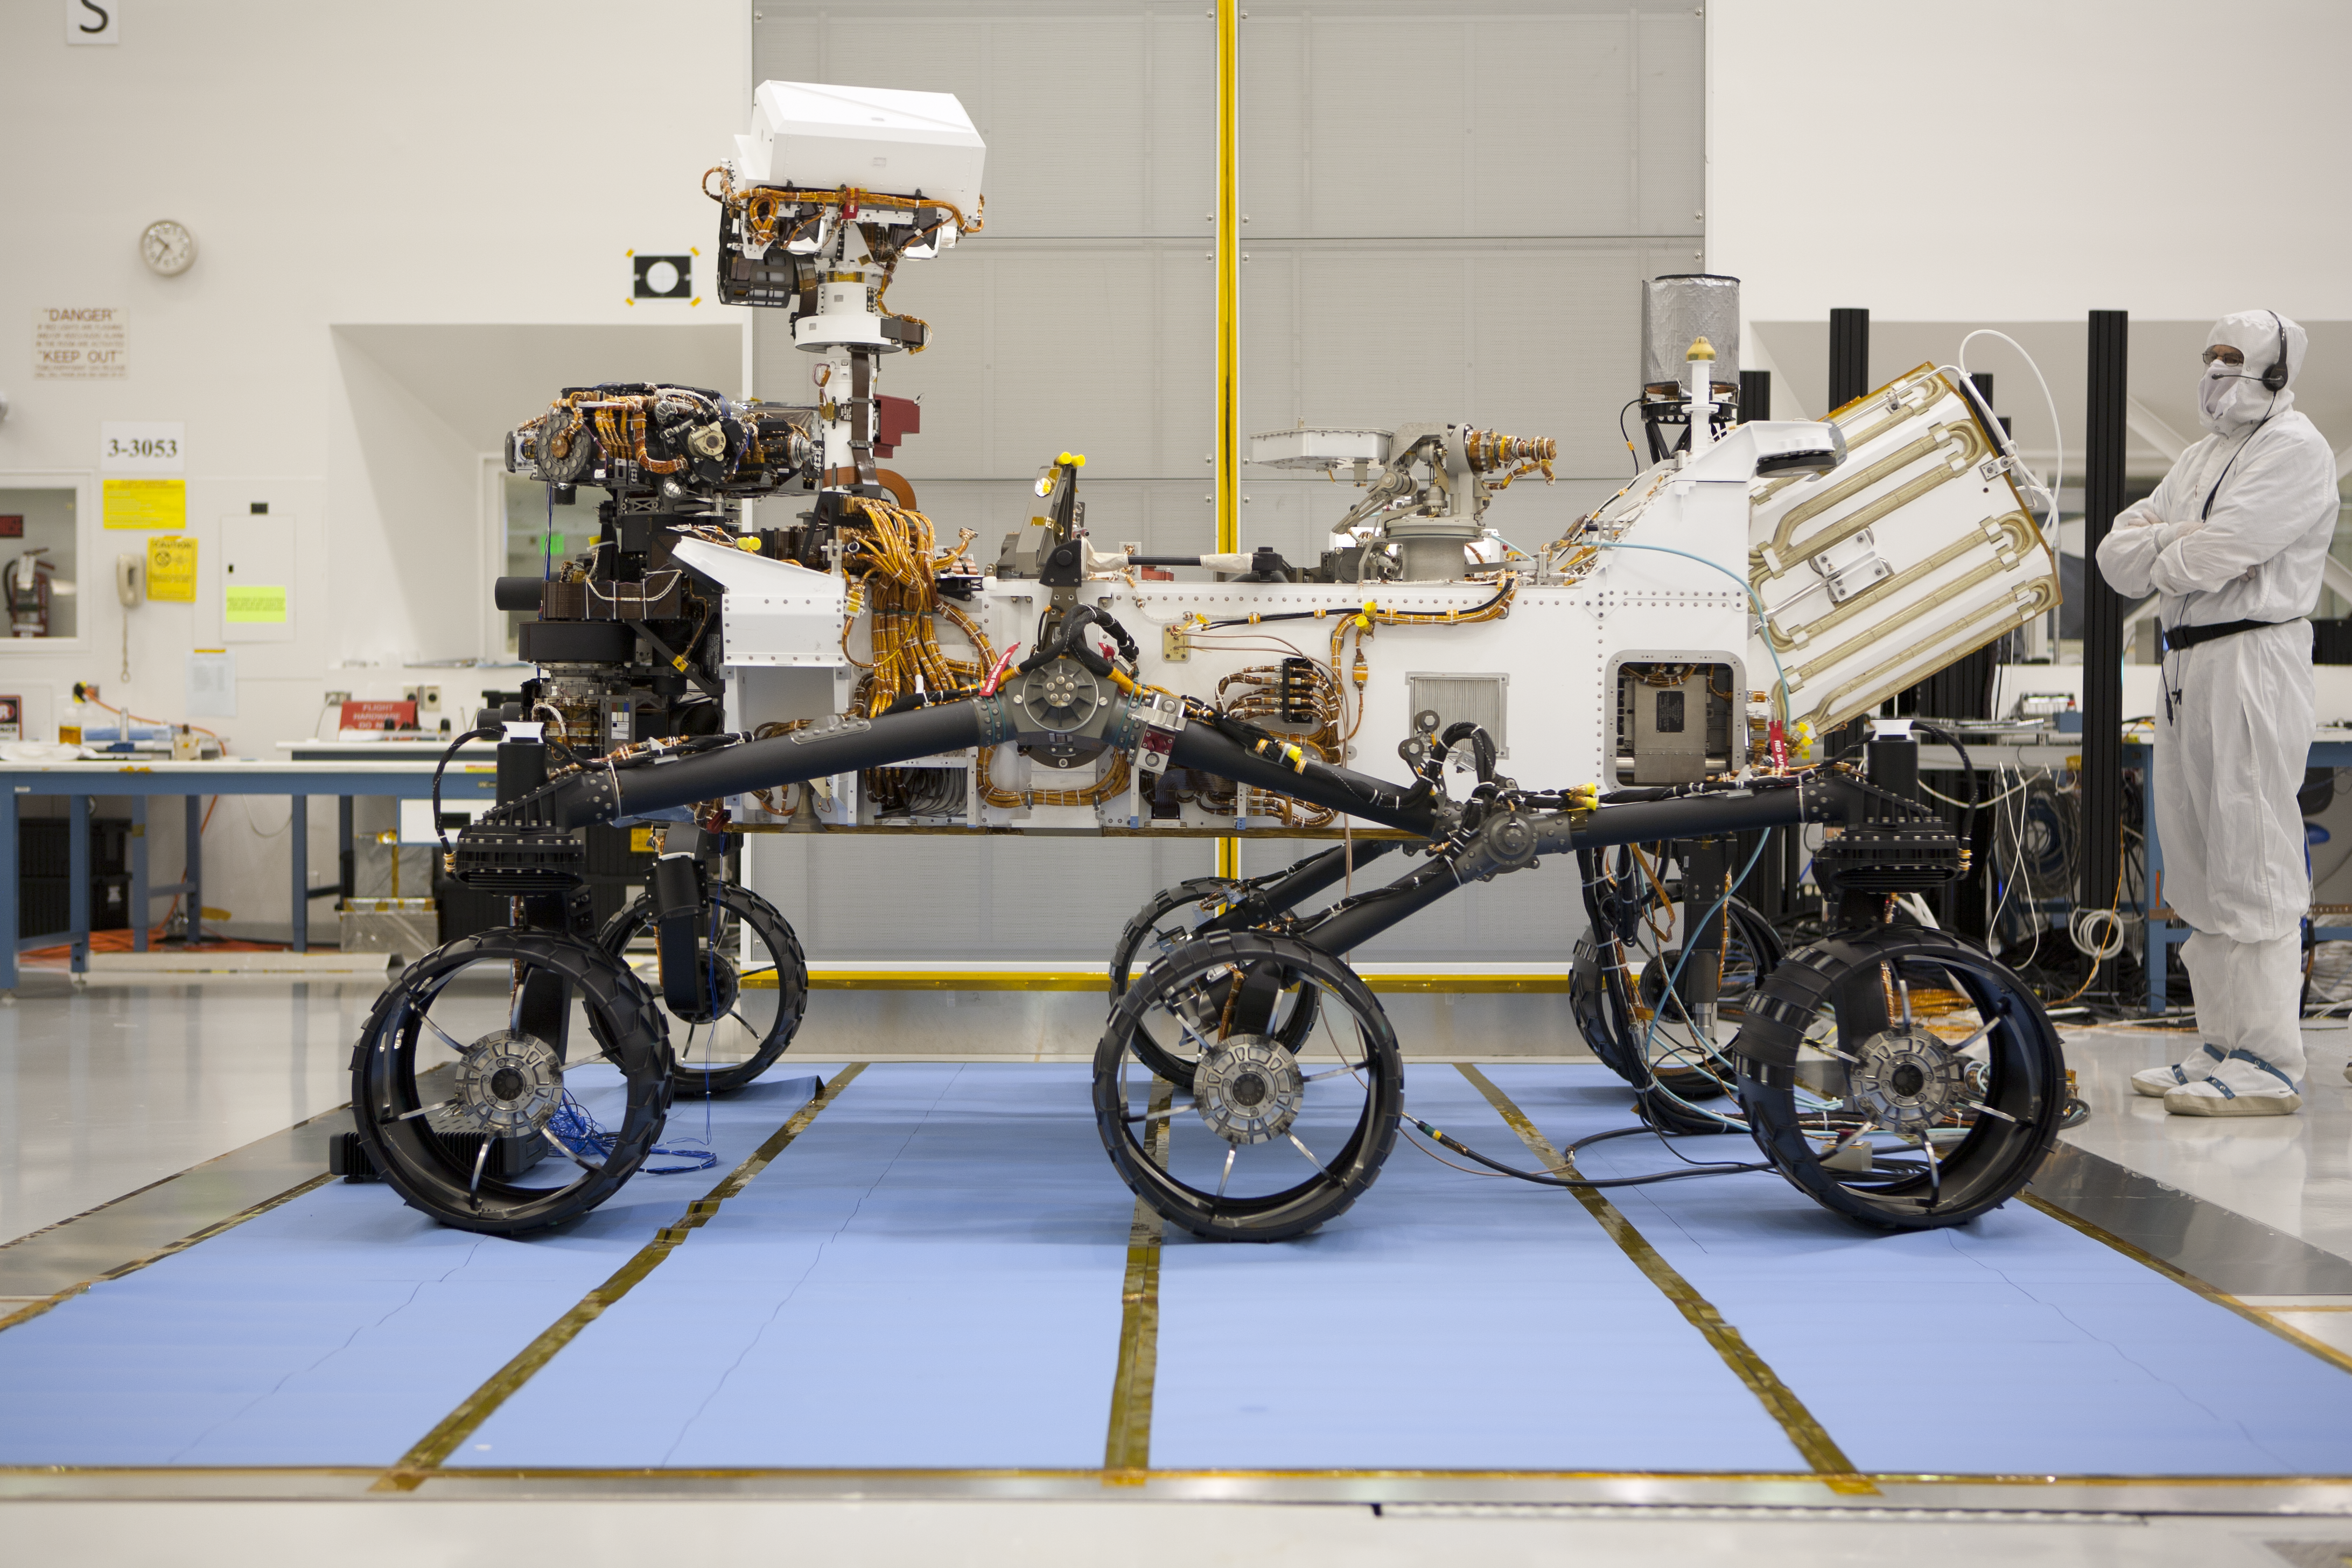

NASA’s Curiosity Rover in Profile

About the size of a small SUV, NASA’s Curiosity rover is well equipped for a tour of Gale Crater on Mars. This impressive rover has six-wheel drive and the ability to turn in place a full 360 degrees, as well as the agility to climb steep hills. During a nearly two-year prime mission after landing on Mars, the rover will investigate whether Gale Crater ever offered conditions favorable for microbial life, including the chemical ingredients for life.

NASA’s Jet Propulsion Laboratory, a division of the California Institute of Technology, Pasadena, Calif., manages the Mars Science Laboratory Project for the NASA Science Mission Directorate, Washington.

Credit: NASA/JPL-Caltech